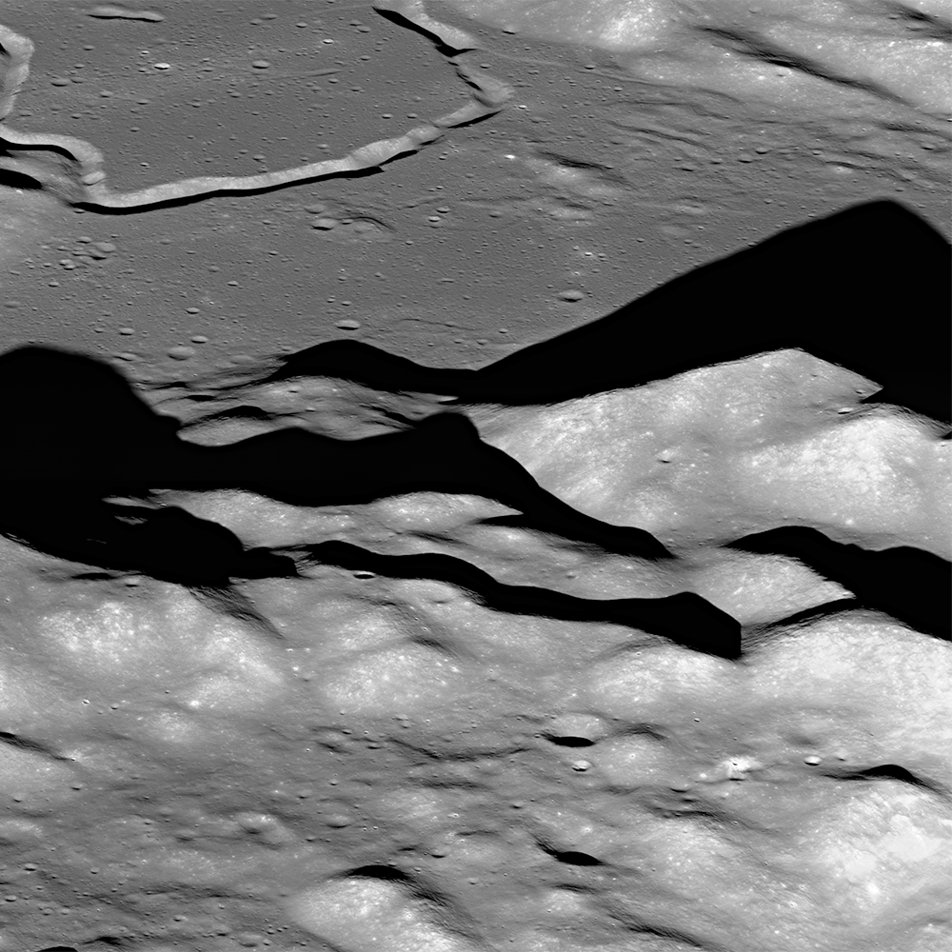

Soaring Over Lunar Mt. Hadley

Apollo mission planners selected an adventurous landing site for Apollo 15 located on a relatively small patch of lava plains, called "mare" on the moon. This site is nestled between the towering Apennine mountains to the east, attaining heights of 3-5 km (about 10,000-16,000 feet), and the 200-meter-deep (about 650 feet) valley (~650 ft) of Hadley Rille to the west. The experience gained from the successful landings of the preceding Apollo missions afforded mission controllers confidence that a landing descending through a mountain range was possible. The Hadley Rille landing site also presented an opportunity to test the capabilities of the new lunar roving vehicle. NASA's Lunar Reconnaissance Orbiter captured this oblique view, looking east-to-west over the Apennine Mountains towards Hadley Rille (upper left). Mt. Hadley, at center right, casts a long shadow. Nestled between the Apennines and Hadley Rille lies Hadley Base, the landing site of Apollo 15. For scale, the vee-shaped trough of Hadley Rille is roughly 1 km wide (about 0.6 miles).

Credit: NASA/Goddard/Arizona State University